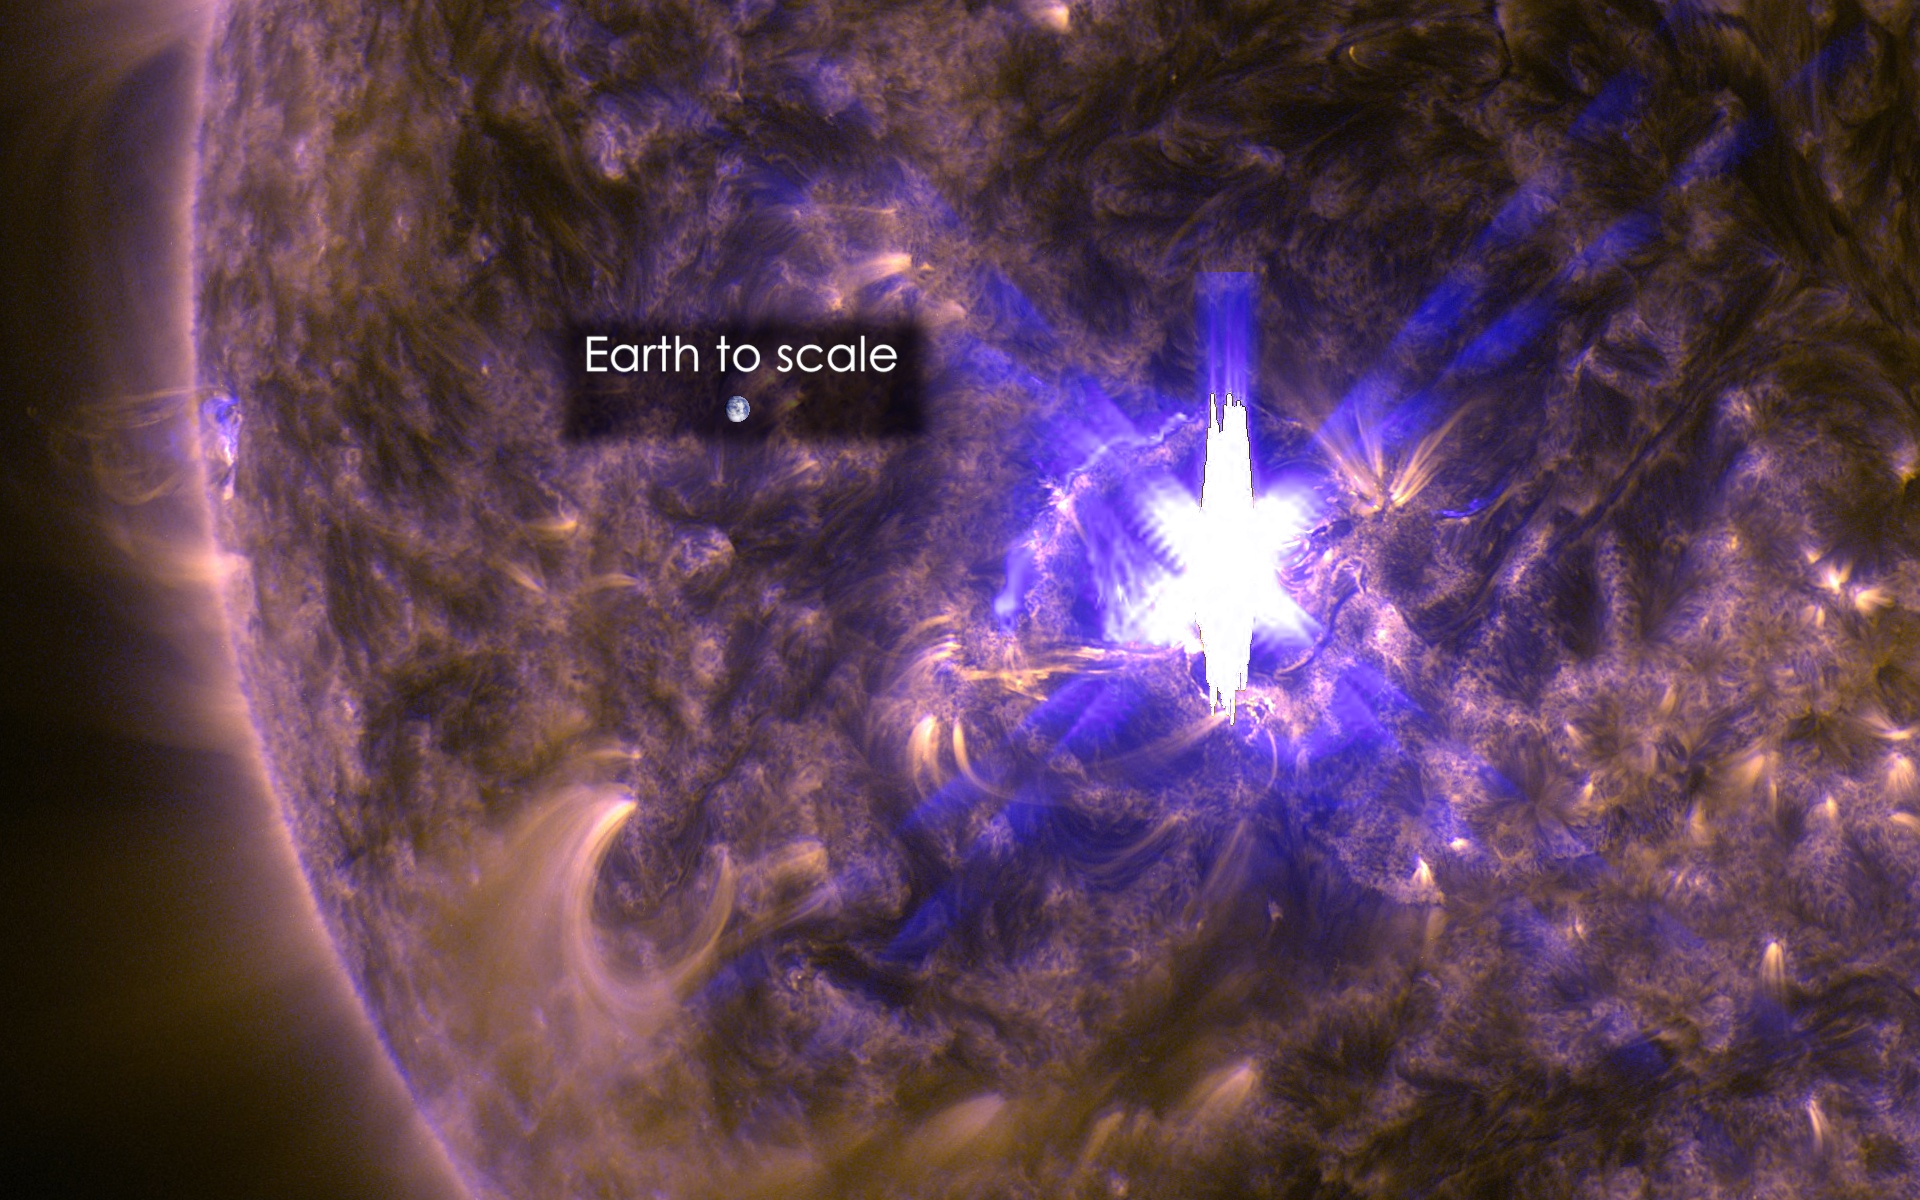

Sun Emits an X2.2 Flare on March 11, 2015

The sun emitted a significant solar flare, peaking at 12:22 p.m. EDT on March 11, 2015. NASA’s Solar Dynamics Observatory, which watches the sun constantly, captured an image of the event. Solar flares are powerful bursts of radiation. Harmful radiation from a flare cannot pass through Earth's atmosphere to physically affect humans on the ground, however -- when intense enough -- they can disturb the atmosphere in the layer where GPS and communications signals travel. This flare is classified as an X2.2-class flare. X-class denotes the most intense flares, while the number provides more information about its strength. An X2 is twice as intense as an X1, an X3 is three times as intense, etc. This image was captured by NASA's Solar Dynamics Observatory and shows a blend of light from the 171 and 131 Ångström wavelengths. The Earth is shown to scale.

Credit: NASA/Goddard/SDO